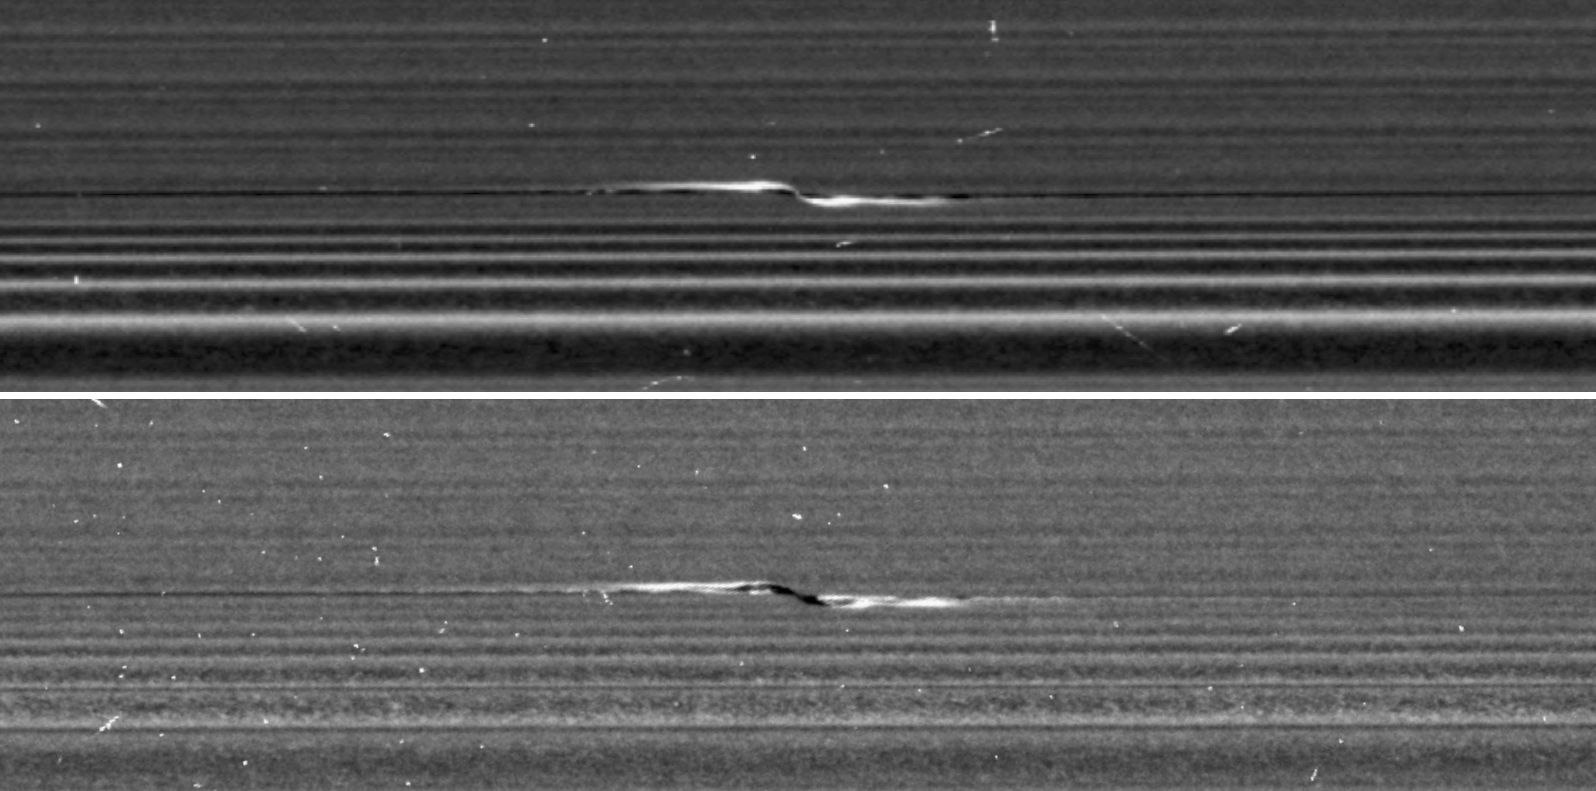

Cassini Targets a Propeller in Saturn’s A Ring

Figure 1

NASA’s Cassini spacecraft captured these remarkable views of a propeller feature in Saturn’s A ring on Feb. 21, 2017. These are the sharpest images taken of a propeller so far, and show an unprecedented level of detail. The propeller is nicknamed “Santos-Dumont,” after the pioneering Brazilian-French aviator.

This observation was Cassini’s first targeted flyby of a propeller. The views show the object from vantage points on opposite sides of the rings. The top image looks toward the rings’ sunlit side, while the bottom image shows the unilluminated side, where sunlight filters through the backlit ring.

The two images presented are reprojected at the same scale (0.13 mile or 207 meters per pixel) in order to facilitate comparison. The original images, which have slightly different scales, are also provided here, without reprojection, as Figure 1; the sunlit-side image is at left, while the unlit-side image is at right.

Cassini scientists have been tracking the orbit of this object for the past decade, tracing the effect that the ring has upon it. Now, as Cassini has moved in close to the ring as part of its ring-grazing orbits, it was able to obtain this extreme close-up view of the propeller, enabling researchers to examine its effects on the ring. These views, and others like them, will inform models and studies in new ways going forward.

Like a frosted window, Saturn’s rings look different depending on whether they are seen fully sunlit or backlit. On the lit side, the rings look darker where there is less material to reflect sunlight. On the unlit side, some regions look darker because there is less material, but other regions look dark because there is so much material that the ring becomes opaque.

Observing the same propeller on both the lit and unlit sides allows scientists to gather richer information about how the moonlet affects the ring. For example, in the unlit-side view, the broad, dark band through the middle of the propeller seems to be a combination of both empty and opaque regions.

The propeller’s central moonlet would only be a couple of pixels across in these images, and may not actually be resolved here. The lit-side image shows that a bright, narrow band of material connects the moonlet directly to the larger ring, in agreement with dynamical models. That same thin band of material may also be obscuring the moonlet from view.

Lengthwise along the propeller is a gap in the ring that the moonlet has pried open. The gap appears dark on both the lit and unlit sides. Flanking the gap near the moonlet are regions of enhanced density, which appear bright on the lit side and more mottled on the unlit side.

One benefit of the high resolution of these images is that, for the first time, wavy edges are clearly visible in the gap. These waves are also expected from dynamical models, and they emphasize that the gap must be sharp-edged. Furthermore, the distance between the wave crests tells scientists the width of the gap (1.2 miles or 2 kilometers), which in turn reveals the mass of the central moonlet. From these measurements, Cassini imaging scientists deduce that the moonlet’s mass is comparable to that of a snowball about 0.6 mile (1 kilometer) wide.

For the original images (Figure 1), the lit-side image has a scale of 0.33 mile (530 meters) per pixel in the radial (or outward from Saturn) direction and 0.44 mile (710 meters) per pixel in the azimuthal (or around Saturn) direction. The different scales are the result of Cassini’s vantage point being off to the side of the propeller, rather than directly above it. The unlit-side image has a scale of 0.25 (410 meters) per pixel in both directions.

In order to preserve its original level of detail, the image has not been cleaned of bright blemishes due to cosmic rays and to charged particle radiation from Saturn.

The Cassini mission is a cooperative project of NASA, ESA (the European Space Agency) and the Italian Space Agency. The Jet Propulsion Laboratory, a division of the California Institute of Technology in Pasadena, manages the mission for NASA’s Science Mission Directorate, Washington. The Cassini orbiter and its two onboard cameras were designed, developed and assembled at JPL. The imaging operations center is based at the Space Science Institute in Boulder, Colorado.

Credit: NASA/JPL-Caltech/Space Science Institute